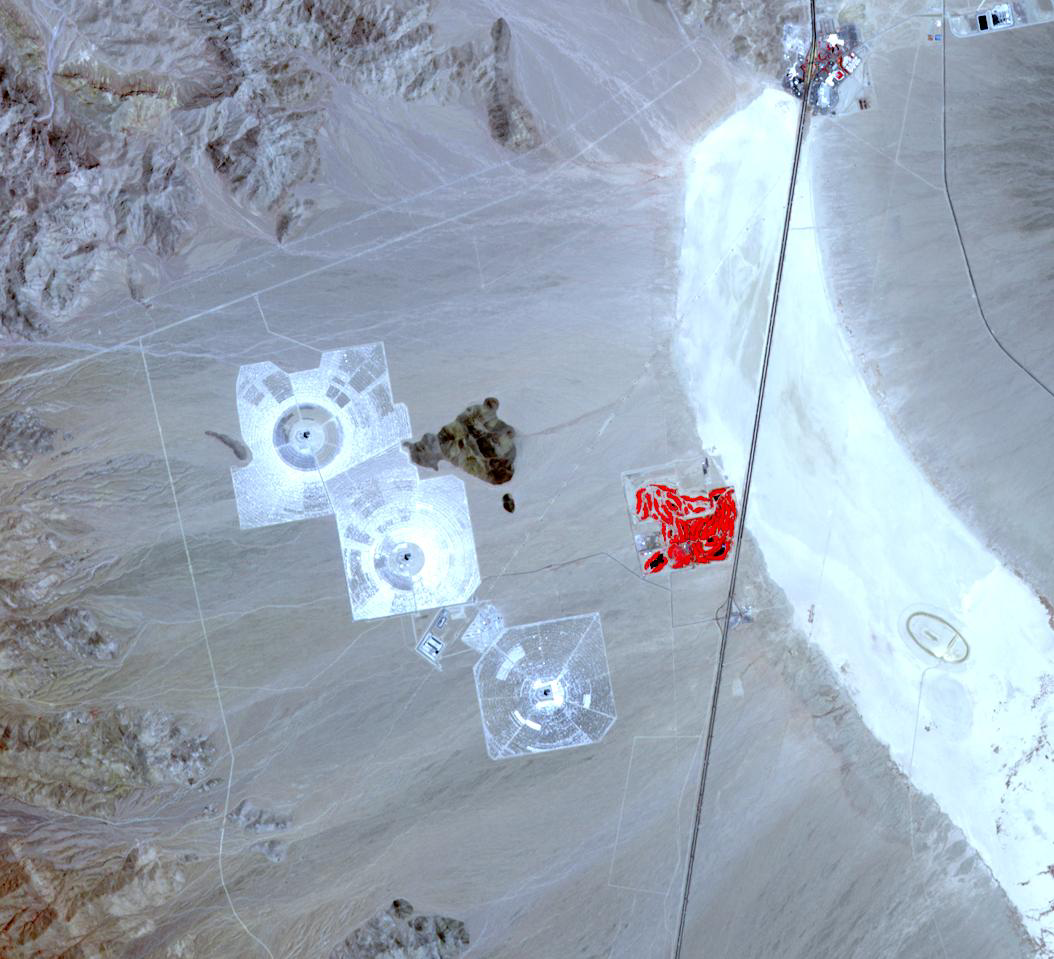

Ivanpah Solar Energy Plant, California

In September 2013 the largest solar plant of its kind in the world started producing power in southern California’s Mojave Desert near the Nevada border. The Ivanpah Solar Electric Generating System uses 170,000 mirrors to focus the sun’s heat on giant boilers atop 120m concrete towers, where water is turned into steam to power turbines that generate electricity. The 392 megawatt plant will generate enough electricity to power 140,000 homes. The image was acquired May 30, 2013, covers an area of 14.4 x 15.7 km, and is located at 35.5 degrees north, 115.5 degrees west.

With its 14 spectral bands from the visible to the thermal infrared wavelength region and its high spatial resolution of 15 to 90 meters (about 50 to 300 feet), ASTER images Earth to map and monitor the changing surface of our planet. ASTER is one of five Earth-observing instruments launched Dec. 18, 1999, on Terra. The instrument was built by Japan’s Ministry of Economy, Trade and Industry. A joint U.S./Japan science team is responsible for validation and calibration of the instrument and data products.

The broad spectral coverage and high spectral resolution of ASTER provides scientists in numerous disciplines with critical information for surface mapping and monitoring of dynamic conditions and temporal change. Example applications are: monitoring glacial advances and retreats; monitoring potentially active volcanoes; identifying crop stress; determining cloud morphology and physical properties; wetlands evaluation; thermal pollution monitoring; coral reef degradation; surface temperature mapping of soils and geology; and measuring surface heat balance.

The U.S. science team is located at NASA’s Jet Propulsion Laboratory, Pasadena, Calif. The Terra mission is part of NASA’s Science Mission Directorate, Washington, D.C.

Credit: NASA/GSFC/METI/ERSDAC/JAROS, and U.S./Japan ASTER Science Team